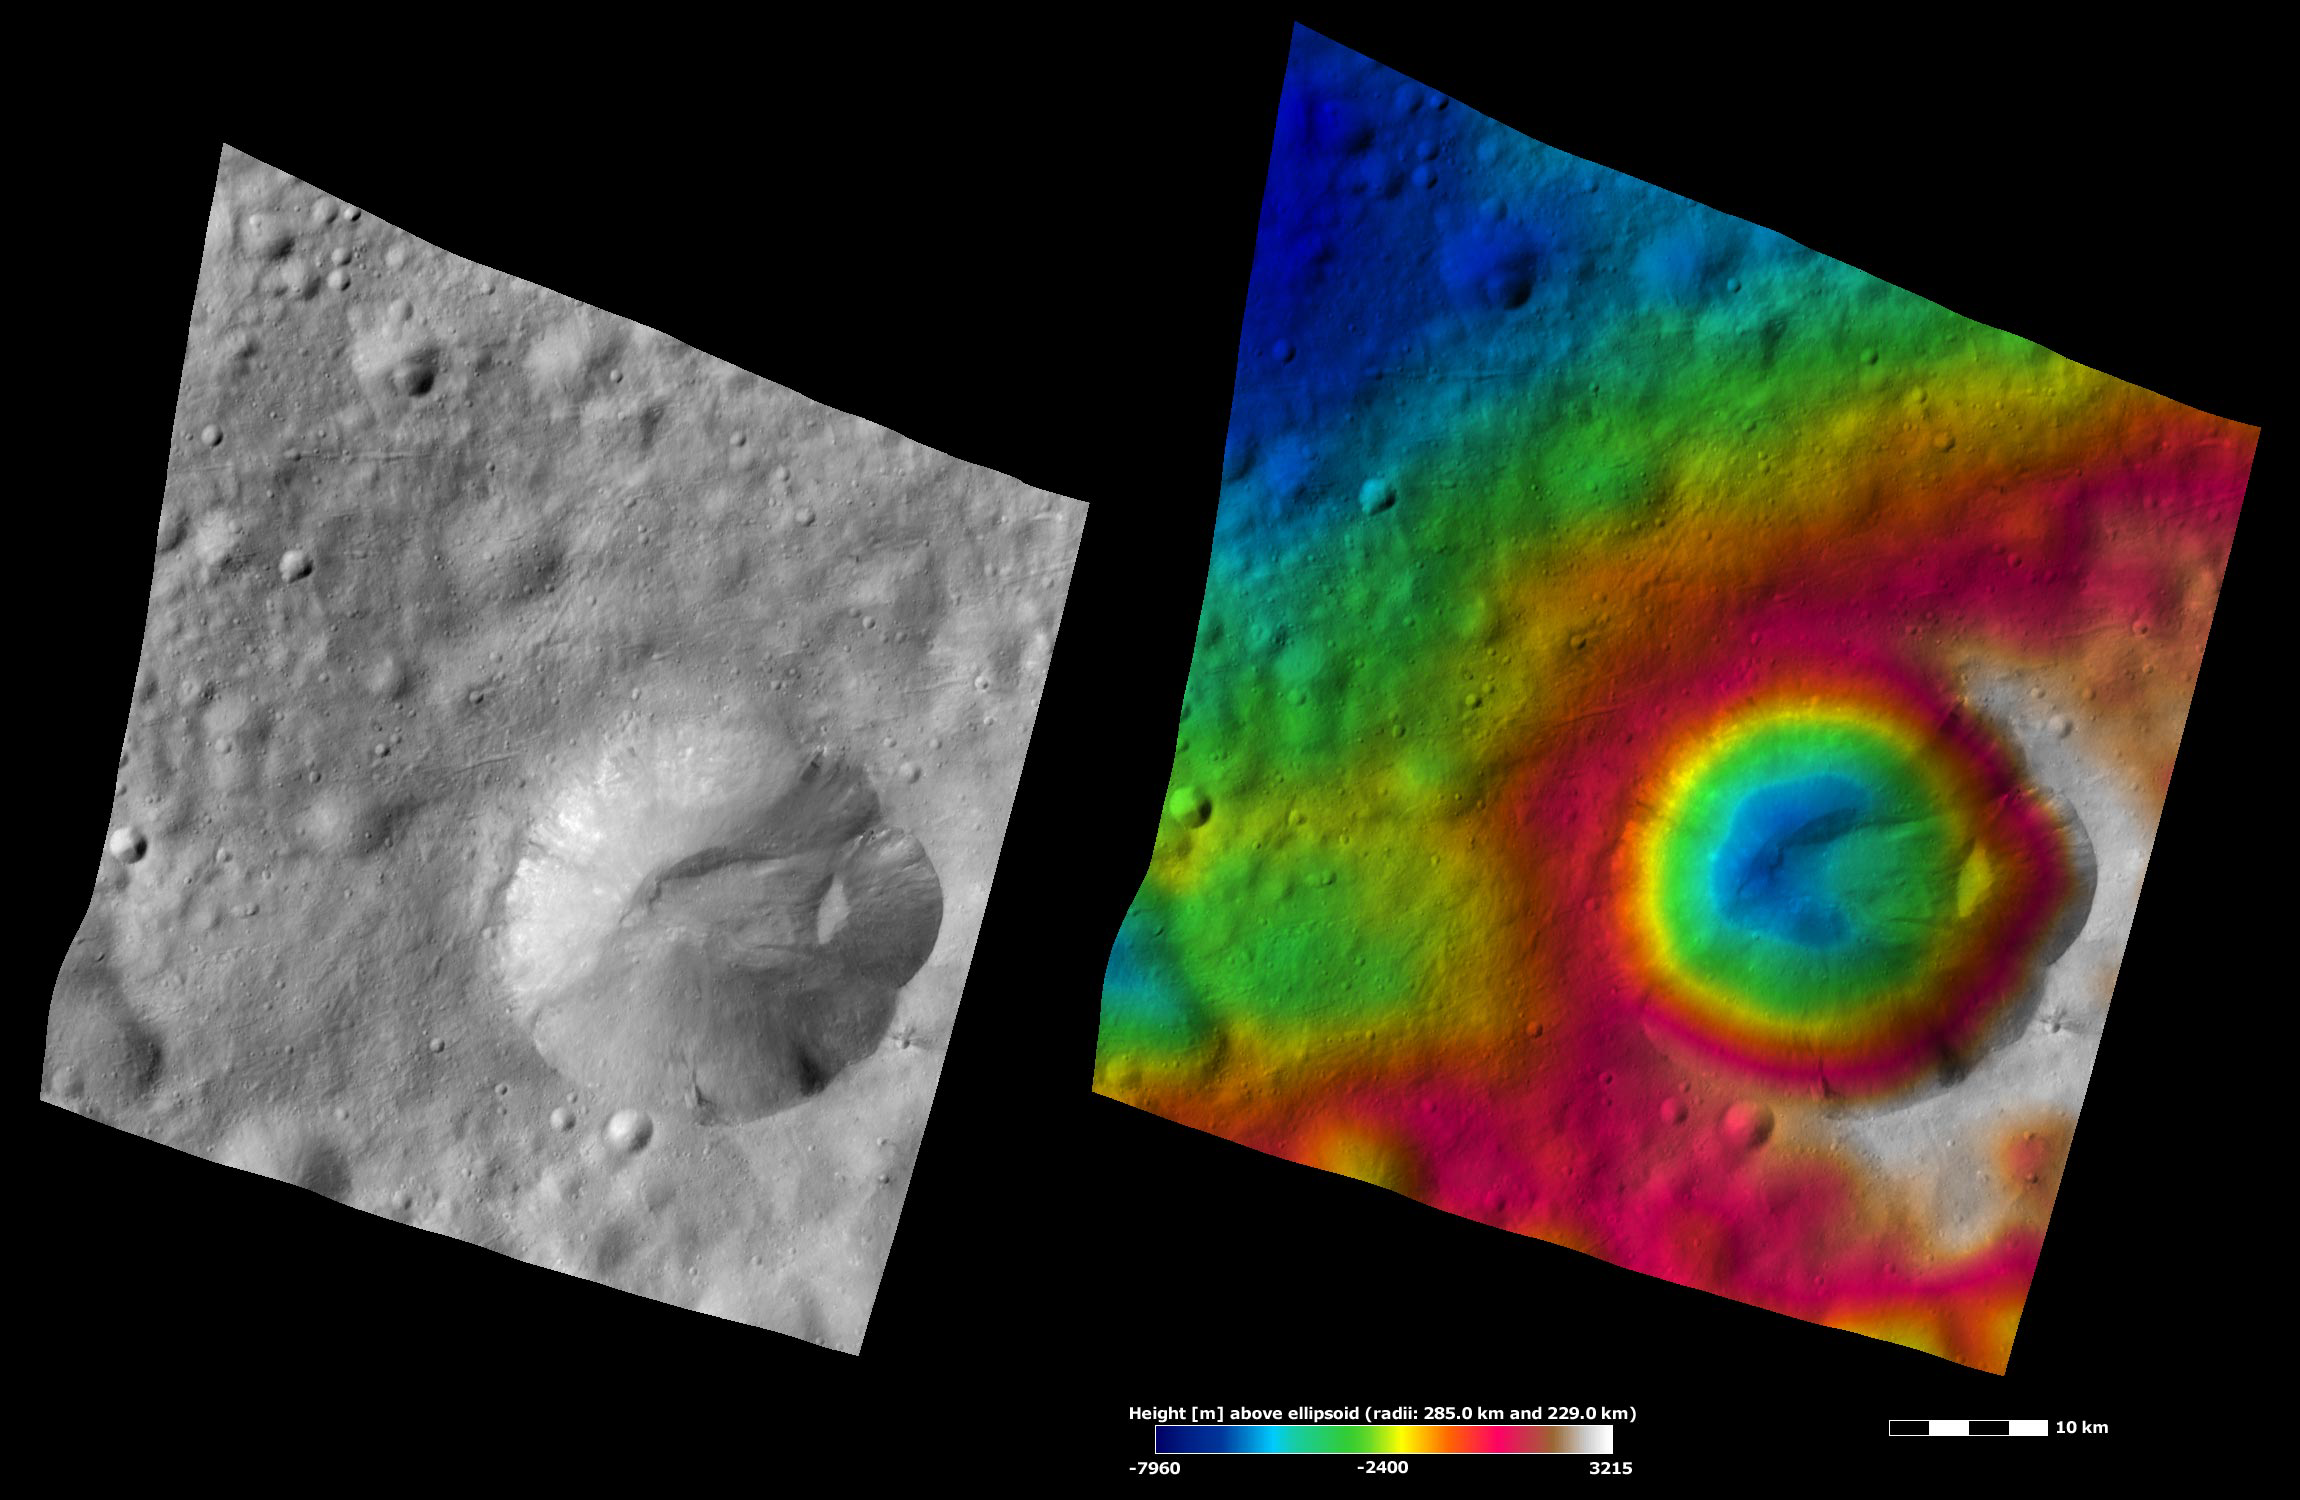

Apparent Brightness and Topography Images of Octavia Crater

The left-hand image is a Dawn FC (framing camera) image, which shows the apparent brightness of Vesta’s surface. The right-hand image is based on this apparent brightness image, which has had a color-coded height representation of the topography overlain onto it. The topography is calculated from a set of images that were observed from different viewing directions, which allows stereo reconstruction. The various colors correspond to the height of the area. The white and red areas in the topography image are the highest areas and the blue areas are the lowest areas. Octavia is the large crater that dominates the bottom right of the image. Octavia has a scalloped rim, which is fresher on one side and more degraded on the other. The topography image shows that Octavia formed on a slope: the high topography white area in the bottom right of the image slopes downhill to the low topography blue area in the top left of the image. A part of Octavia’s rim may have become degraded because Octavia formed on this slope and/ or this degradation may be due to the mass movement of material towards Octavia’s center. The ridge in Octavia’s center may have been formed by deposition of such material. There is a distinct small patch of dark material on Octavia’s bottom rim.

These images are located in Vesta’s Marcia quadrangle, just south of Vesta’s equator. NASA’s Dawn spacecraft obtained the apparent brightness image with its framing camera on Oct. 14, 2011. This image was taken through the camera’s clear filter. The distance to the surface of Vesta is 700 kilometers (435 miles) and the image has a resolution of about 70 meters (230 feet) per pixel. This image was acquired during the HAMO (high-altitude mapping orbit) phase of the mission. These images are lambert-azimuthal map projected.

The Dawn mission to Vesta and Ceres is managed by NASA’s Jet Propulsion Laboratory, a division of the California Institute of Technology in Pasadena, for NASA’s Science Mission Directorate, Washington D.C. UCLA is responsible for overall Dawn mission science. The Dawn framing cameras have been developed and built under the leadership of the Max Planck Institute for Solar System Research, Katlenburg-Lindau, Germany, with significant contributions by DLR German Aerospace Center, Institute of Planetary Research, Berlin, and in coordination with the Institute of Computer and Communication Network Engineering, Braunschweig. The framing camera project is funded by the Max Planck Society, DLR, and NASA/JPL.

Credit: NASA/JPL-Caltech/UCLA/MPS/DLR/IDA